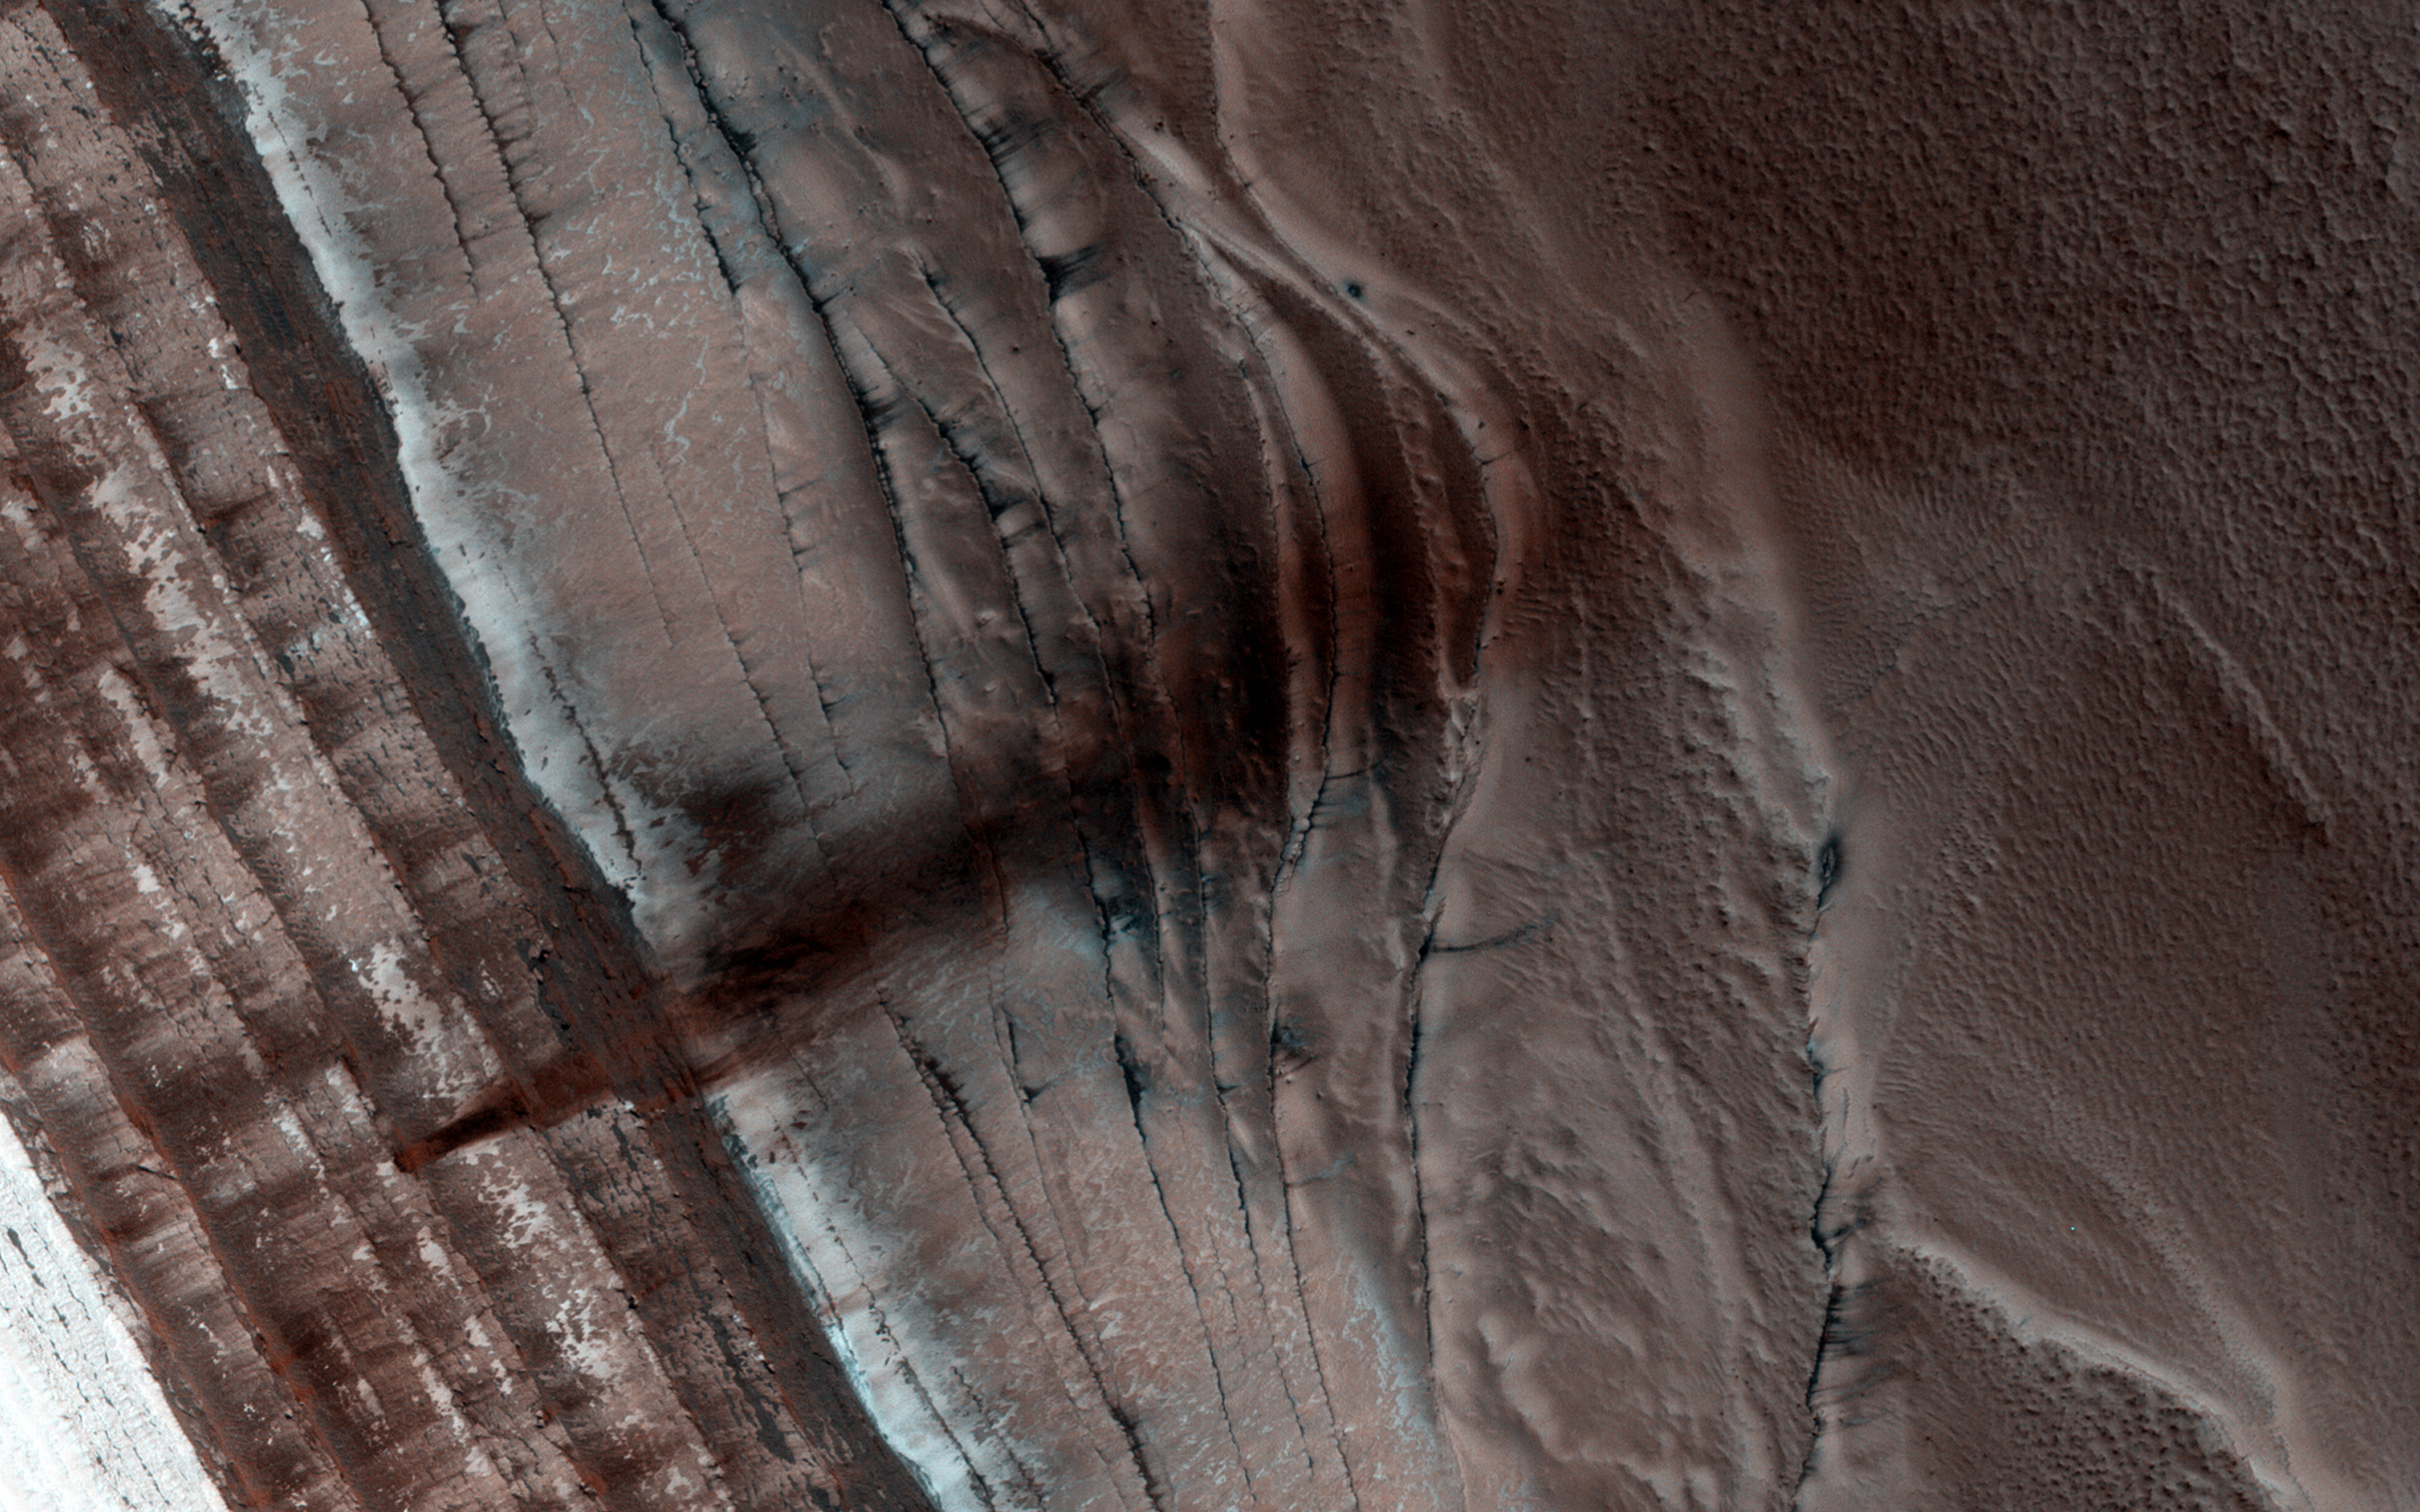

Spring Slide

The North Polar region of Mars is capped with layers of water ice and dust, called the “polar layered deposits.” This permanent polar cap is covered in the winter with a layer of seasonal carbon dioxide ice.

When the sun rises in the spring, the steep edges of the polar layered deposits are the first to warm up. The dry ice sublimes (going directly from a solid to a gas) and destabilizes loose chunks perched on the steep cliff. Material from the weaker layers gets dislodged and cascades down the steep slope.

Here, we can see a dark streak marking the path of that loose material, approximately 1 kilometer wide. HiRISE images often show avalanches in progress in the springtime along the edge of the polar layered deposits in this area.

HiRISE is one of six instruments on NASA’s Mars Reconnaissance Orbiter. The University of Arizona, Tucson, operates the orbiter’s HiRISE camera, which was built by Ball Aerospace & Technologies Corp., Boulder, Colo. NASA’s Jet Propulsion Laboratory, a division of the California Institute of Technology in Pasadena, manages the Mars Reconnaissance Orbiter Project for the NASA Science Mission Directorate, Washington.

Credit: NASA/JPL-Caltech/Univ. of Arizona